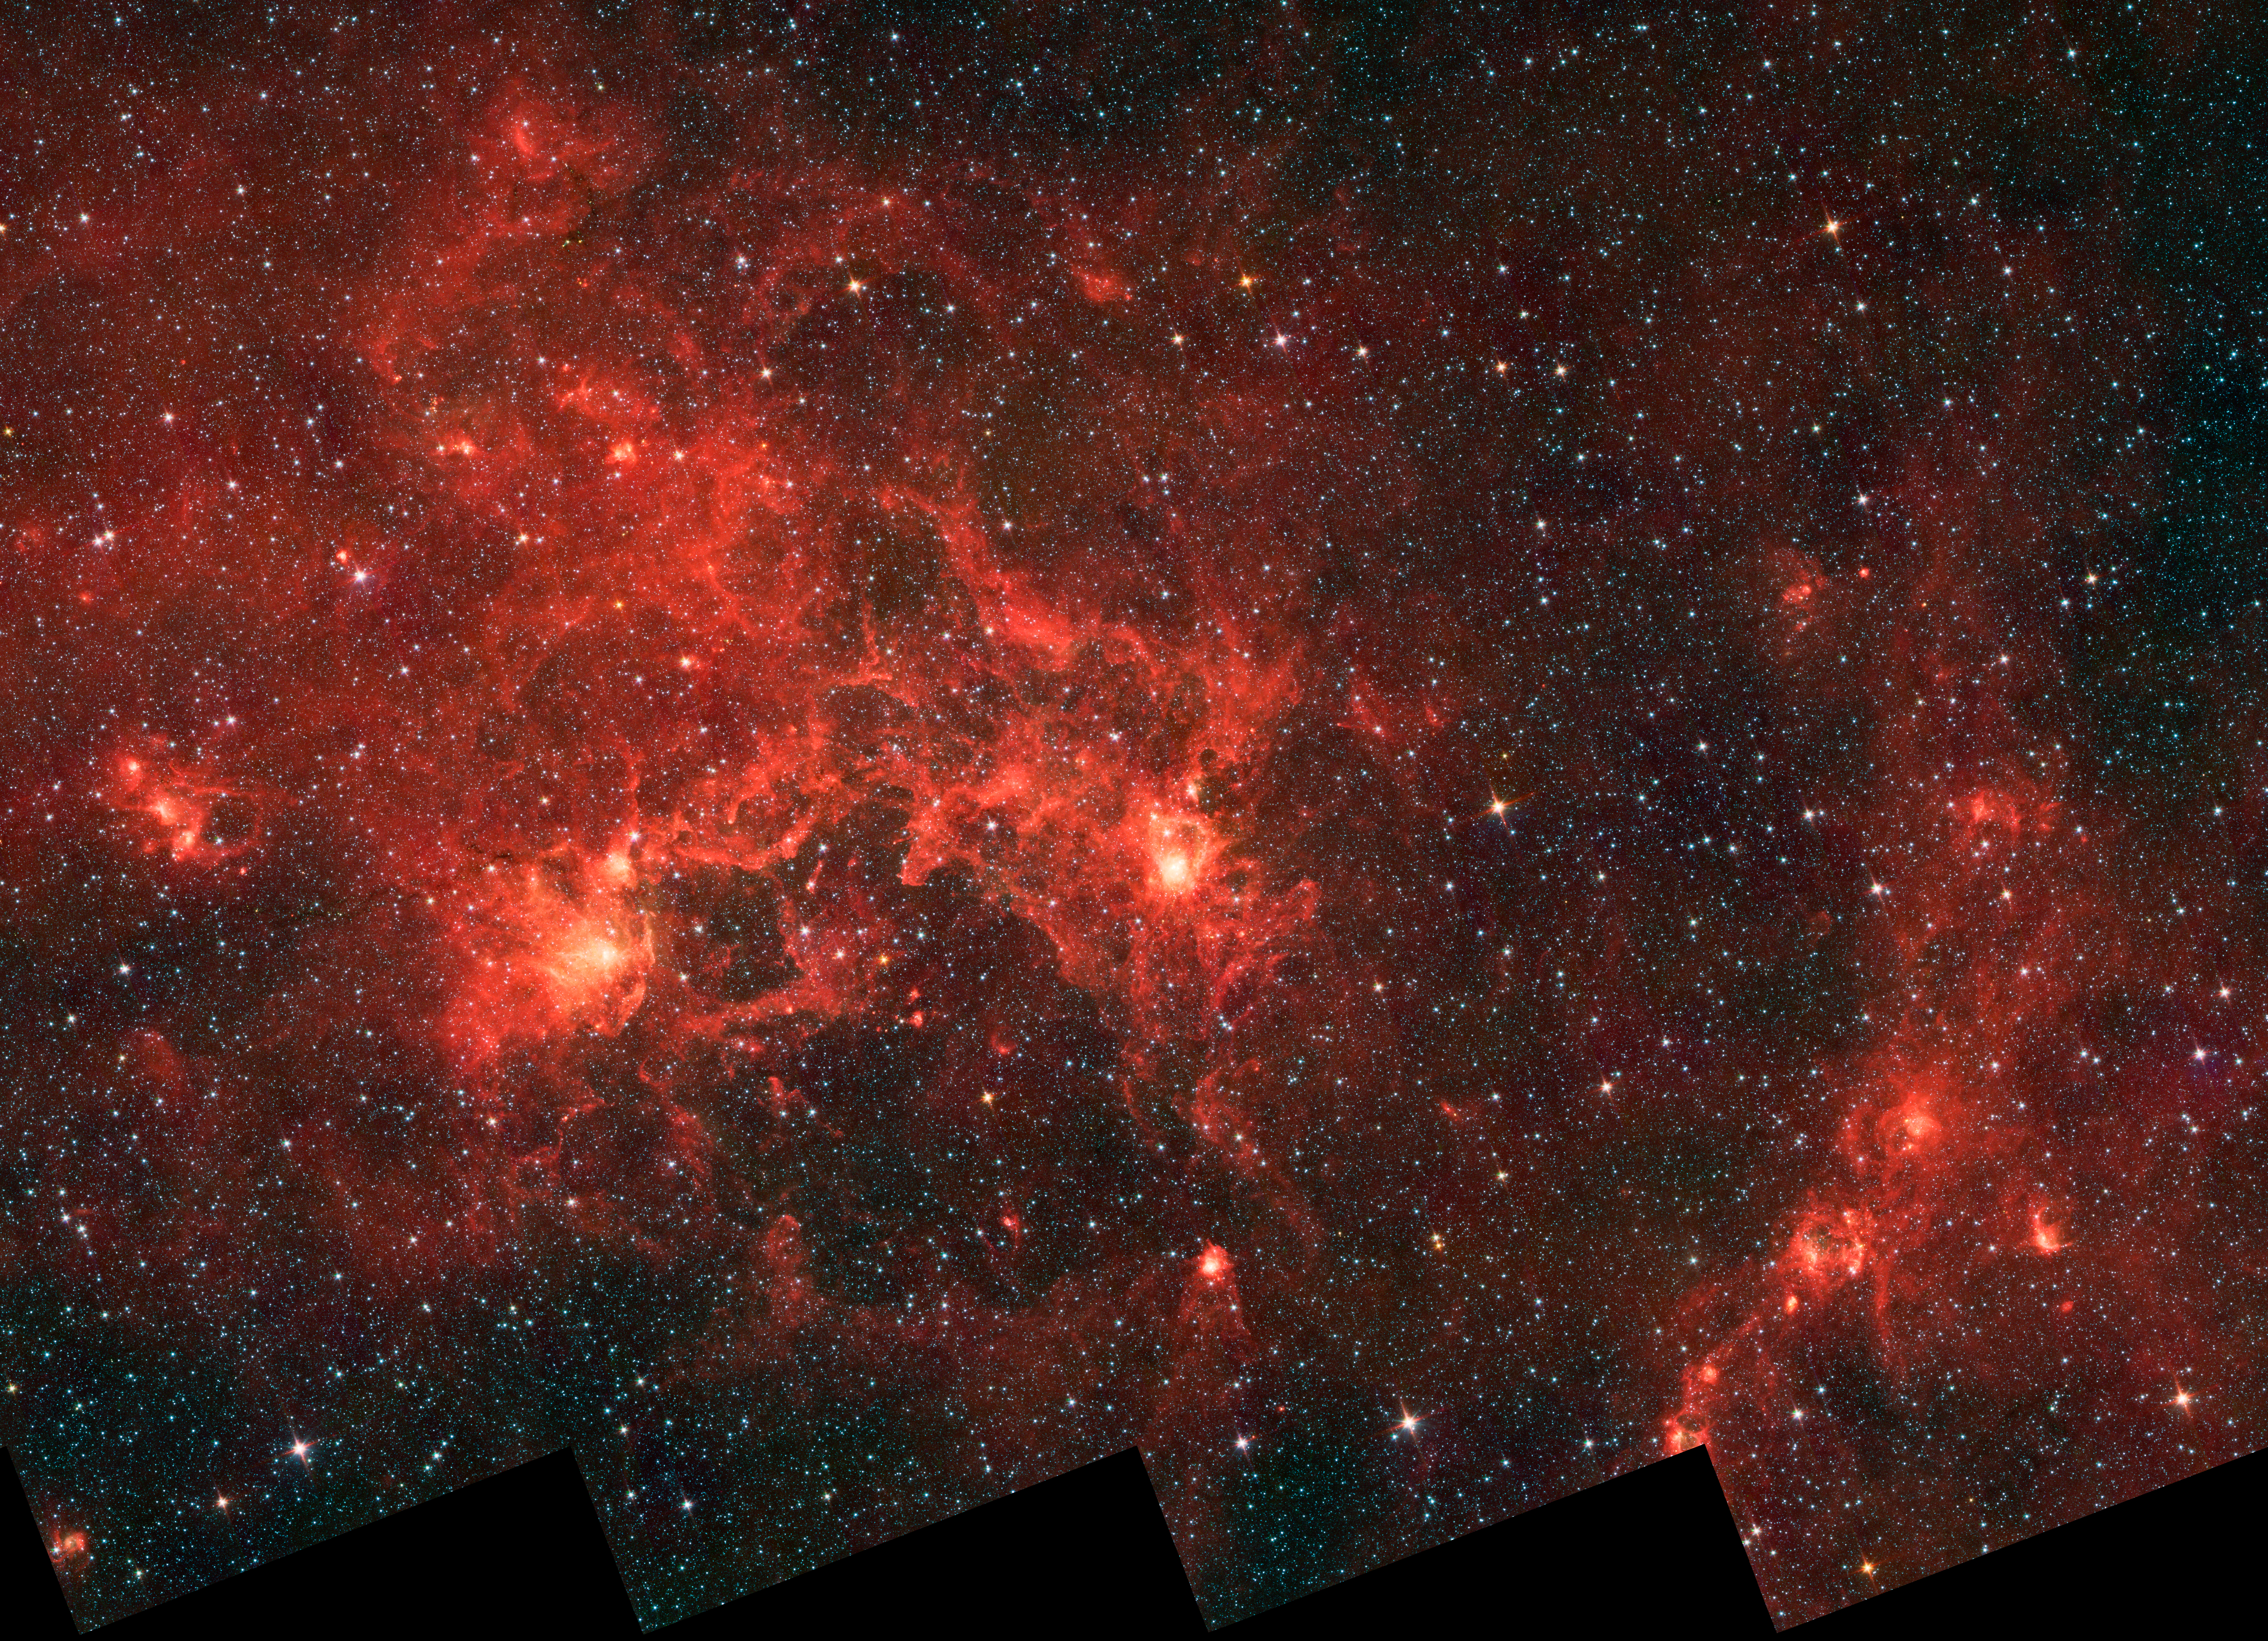

Dragonfish Coming At You in Infrared

This infrared image from NASA’s Spitzer Space Telescope shows the nebula nicknamed “the Dragonfish.” This turbulent region, jam-packed with stars, is home to some of the most luminous massive stars in our Milky Way galaxy. It is located approximately 30,000 light-years away in the Crux constellation.

The massive stars have blown a bubble in the gas and dust, carving out a shell of more than 100 light-years across (seen in lower, central part of image). This shell forms the “toothy mouth” of the Dragonfish, and the two bright spots make it up its beady eyes.

The infrared light in this region is coming from the gas and dust that are being heated up by the unseen central cluster of massive stars. The bright spots along the shell, including the “eyes,” are possible smaller regions of newly formed stars, triggered by the compression of the gas and dust by winds from the central, massive stars.

Infrared light in this image was captured by the infrared array camera on Spitzer, at wavelengths of 3.6 microns (blue); 4.5 microns (green); and 8.0 microns (red). The data were captured before Spitzer ran out of its liquid coolant in 2009, and began its “warm” mission.

Credit: NASA/JPL-Caltech/Univ. of Toronto